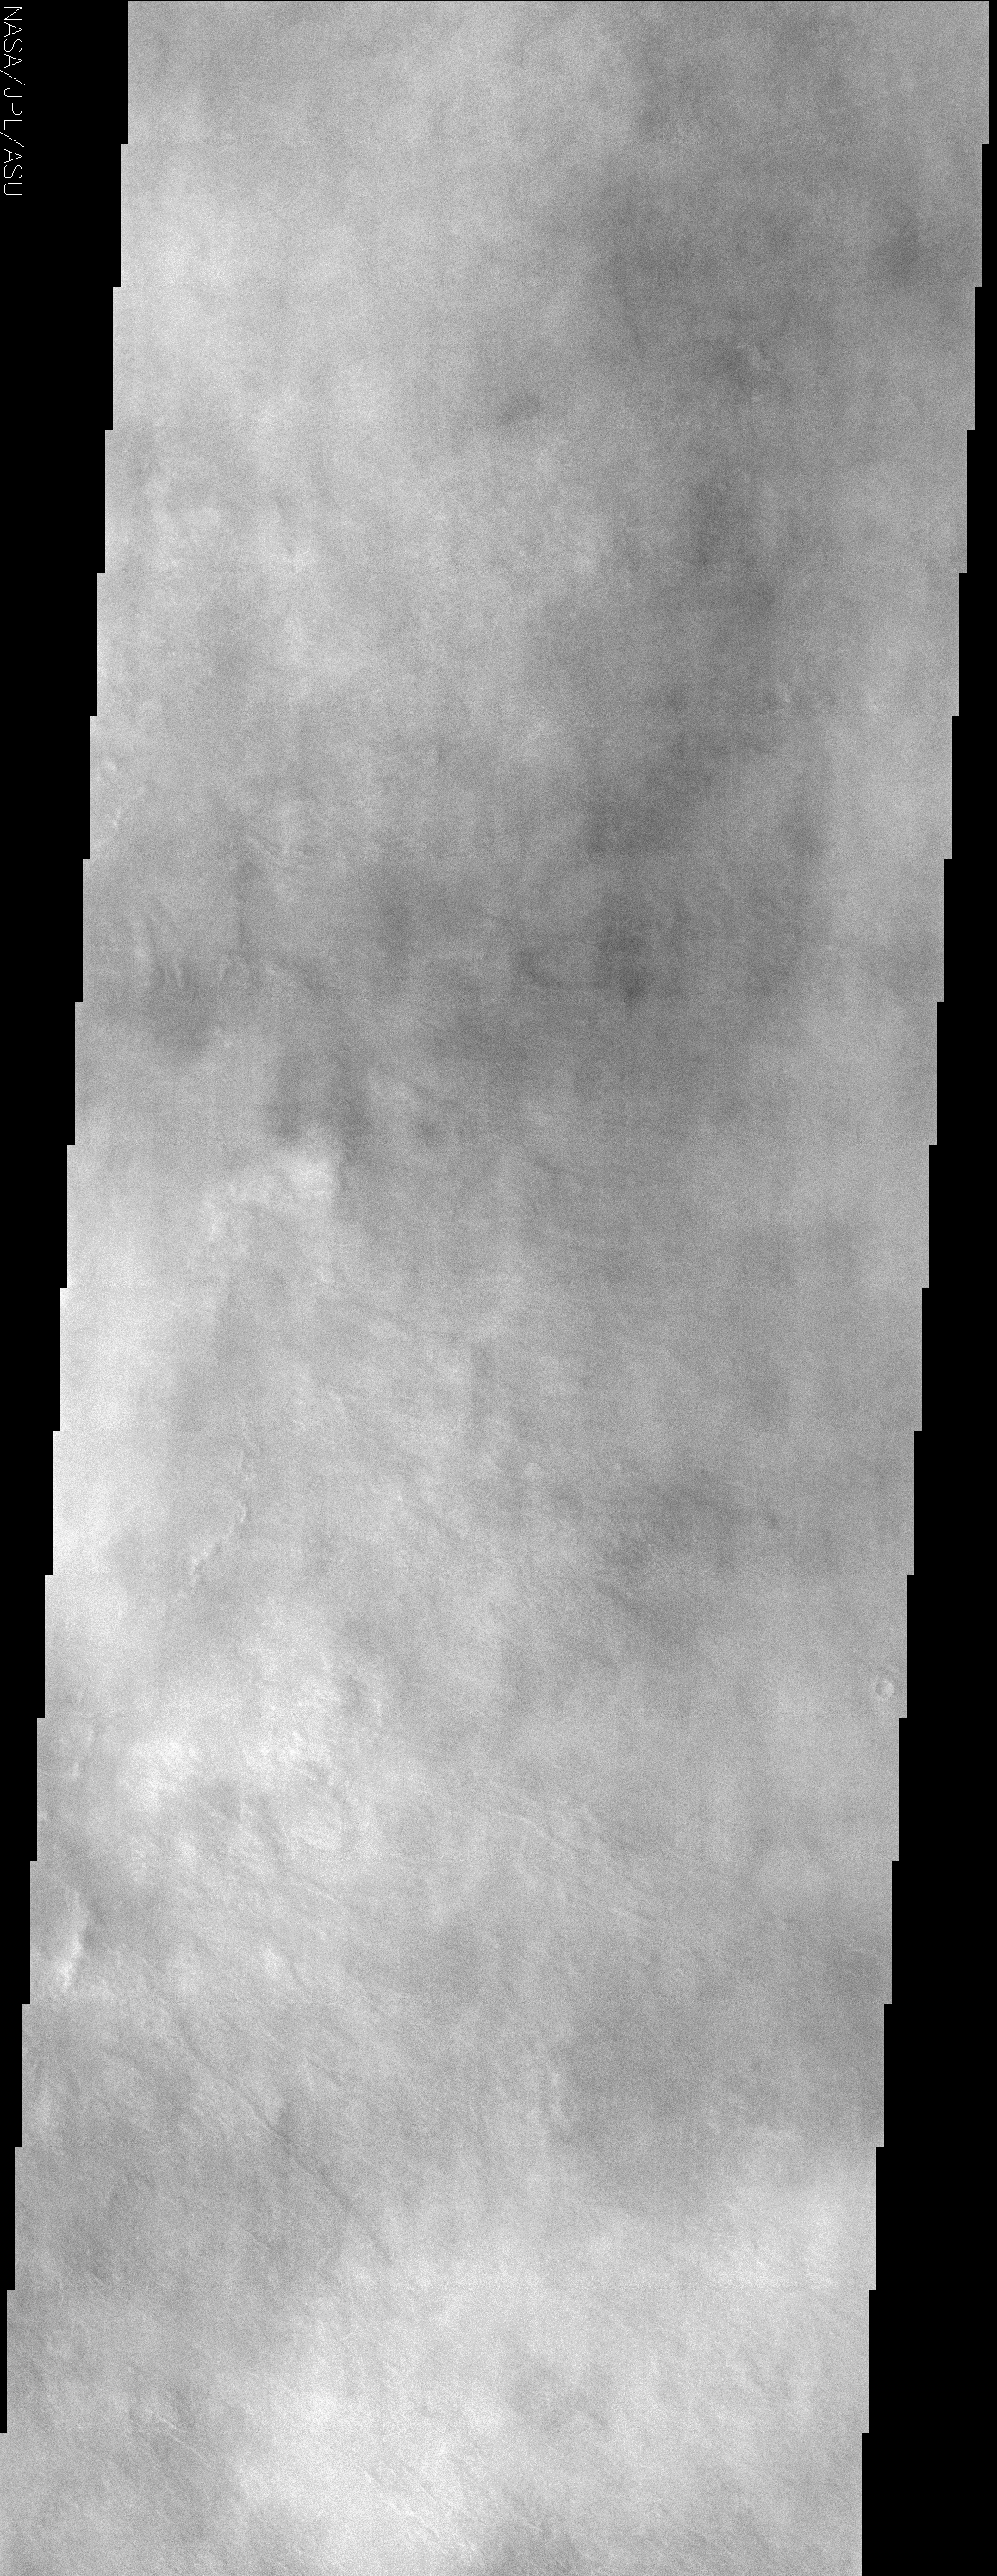

Water Ice Clouds over the Northern Plains

(Released 14 May 2002)
The Science
This image, centered near 48.5 N and 240.5 W, displays splotchy water ice clouds that obscure the northern lowland plains in the region where the Viking 2 spacecraft landed. This image is far enough north to catch the edge of the north polar hood that develops during the northern winter. This is a cap of water and carbon dioxide ice clouds that form over the Martian north pole. As Mars progresses into northern spring, the persistent north polar hood ice clouds will dissipate and the surface viewing conditions will improve greatly. As the season develops, an equatorial belt of water ice clouds will form. This belt of water ice clouds is as characteristic of the Martian climate as the southern hemisphere summer dust storm season. Seasons on Mars have a dramatic effect on the state of the dynamic Martian atmosphere.

The Story
Muted in an almost air-brushed manner, this image doesn’t have the crispness that most THEMIS images have. That’s because clouds were rising over the surface of the red planet on the day this picture was taken. Finding clouds on Mars might remind us of conditions here on Earth, but these Martian clouds are made of frozen water and frozen carbon dioxide — in other words, clouds of ice and “dry ice.”

Strange as that may sound, the clouds seen here form on a pretty regular basis at the north Martian pole during its winter season. As springtime comes to the northern hemisphere of Mars (and fall comes to the southern), these clouds will slowly disappear, and a nice belt of water ice clouds will form around the equator. So, if you were a THEMIS camera aimer, that might tell you when your best viewing conditions for different areas on Mars would be.

As interesting as clear pictures of Martian landforms are, however, you wouldn’t want to bypass the weather altogether. Pictures showing seasonal shifts are great for scientists to study, because they reveal a lot about the patterns of the Martian climate and the circulation of the atmosphere. There are a lot of interesting global climate relationships to study. For example, when it’s winter in the north of Mars and clouds like the ones in this image form, dust storms rage in the south of Mars, where it’s summer.

So why does Mars have these wild seasons? Like the Earth, Mars is tilted on its axis. As it travels in its orbit around the sun, the angle between the Earth’s axis and the Earth-Sun line changes. That’s true for Mars as well. As each point on Mars spins on the rotating red planet each day, the part of the cycle spent in sunlight (day) and shadow (night) just aren’t equal because of these angles. When day is longer than night (summer) in the north, night is longer than day (winter) in the south. Half a year later, when Mars has traveled in its orbit to the other side of the sun, the situation is exactly reversed.

All this sounds familiar to Earthlings, but there’s yet one more difference. Mars is farther away from the sun than the Earth. That means it takes longer for Mars to make a trip around the sun in its orbit than the Earth does — about twice as long, in fact. That means that the seasons on Mars also last twice as long!

Credit: NASA/JPL/Arizona State University